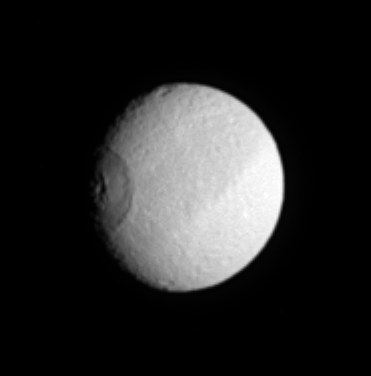

Eye of Tethys

Saturn’s moon Tethys turns like a great eye as the enormous crater Odysseus (450 kilometers or 280 miles across) rotates into Cassini’s view. Tethys is 1,071 kilometers (665 miles) across.

The image was taken in visible light with the Cassini spacecraft narrow-angle camera on March 6, 2005, at a distance of approximately 1.7 million kilometers (1.1 million miles) from Tethys and from a Sun-Tethys-spacecraft, or phase, angle of 35 degrees. The image scale is 10 kilometers (6 miles) per pixel. The image has been magnified by a factor of two and contrast-enhanced to aid visibility.

The Cassini-Huygens mission is a cooperative project of NASA, the European Space Agency and the Italian Space Agency. The Jet Propulsion Laboratory, a division of the California Institute of Technology in Pasadena, manages the mission for NASA’s Science Mission Directorate, Washington, D.C. The Cassini orbiter and its two onboard cameras were designed, developed and assembled at JPL. The imaging team is based at the Space Science Institute, Boulder, Colo.

Credit: NASA/JPL/Space Science Institute